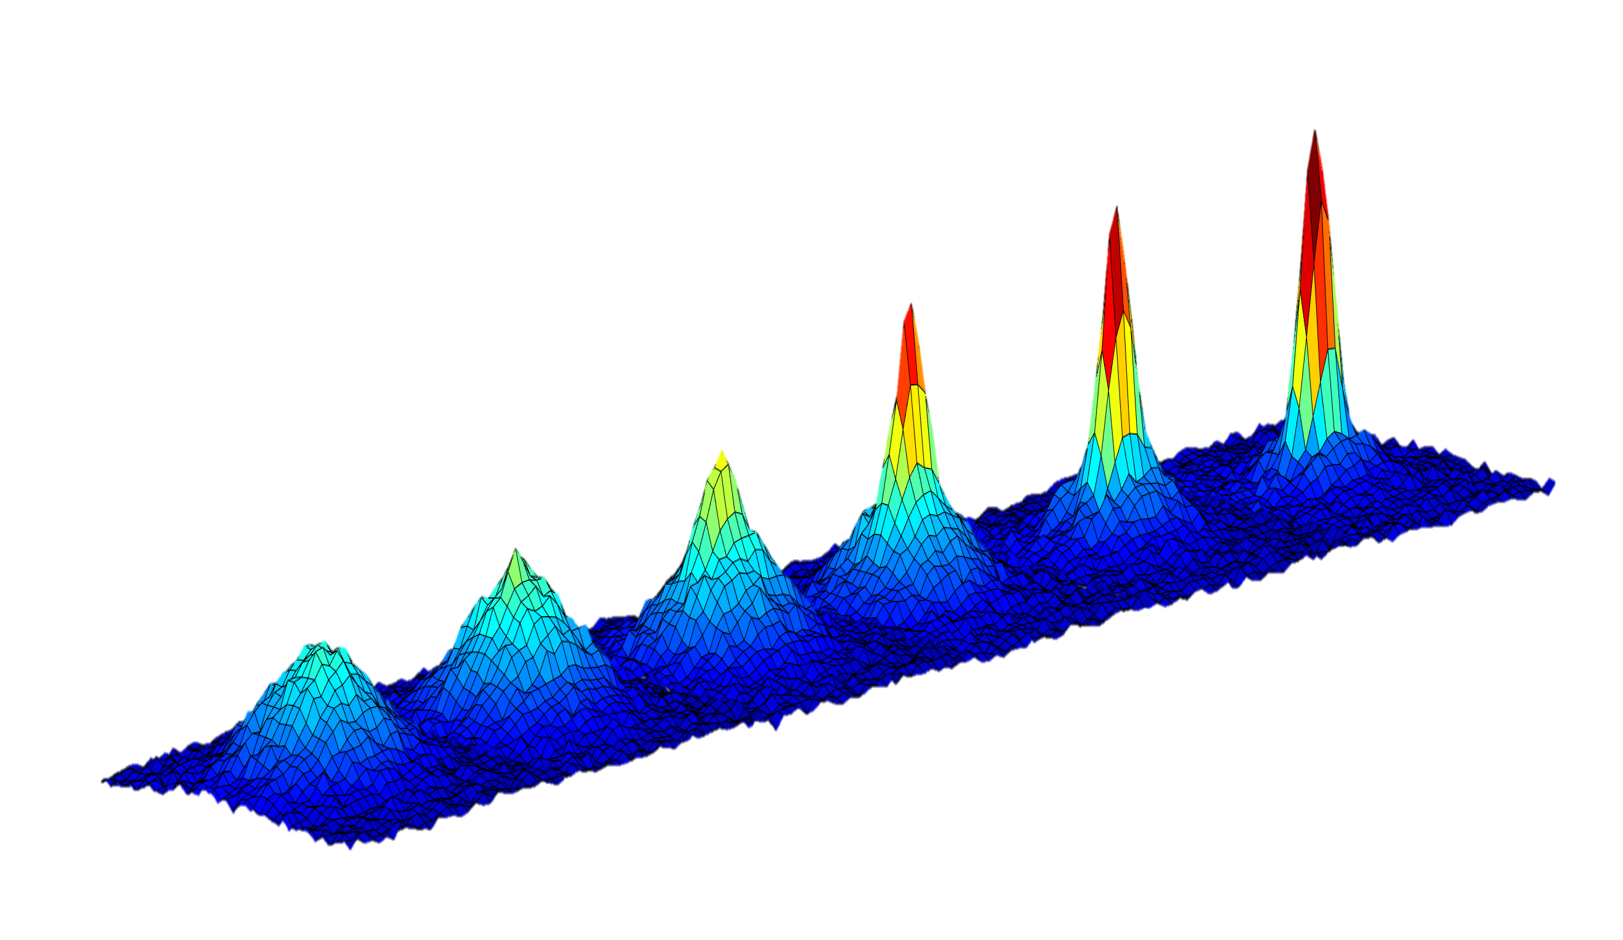

Bose-Einstein Condensate Graph

This graph shows the changing density of a cloud of atoms as it is cooled to lower and lower temperatures (going from left to right) approaching absolute zero. The emergence of a sharp peak in the later graphs confirms the formation of a Bose-Einstein condensate — a fifth state of matter — occurring here at a temperature of 130 nanoKelvin, or less than 1 Kelvin above absolute zero.

The Cold Atom Laboratory launched to the space station on May 21, 2018, aboard a Northrop Grumman (formerly Orbital ATK) Cygnus spacecraft from NASA’s Wallops Flight Facility in Virginia. Designed and built at JPL, CAL is sponsored by the International Space Station Program at NASA’s Johnson Space Center in Houston, and the Space Life and Physical Sciences Research and Applications (SLPSRA) Division of NASA’s Human Exploration and Operations Mission Directorate at NASA Headquarters in Washington.

Credit: NASA/JPL-Caltech